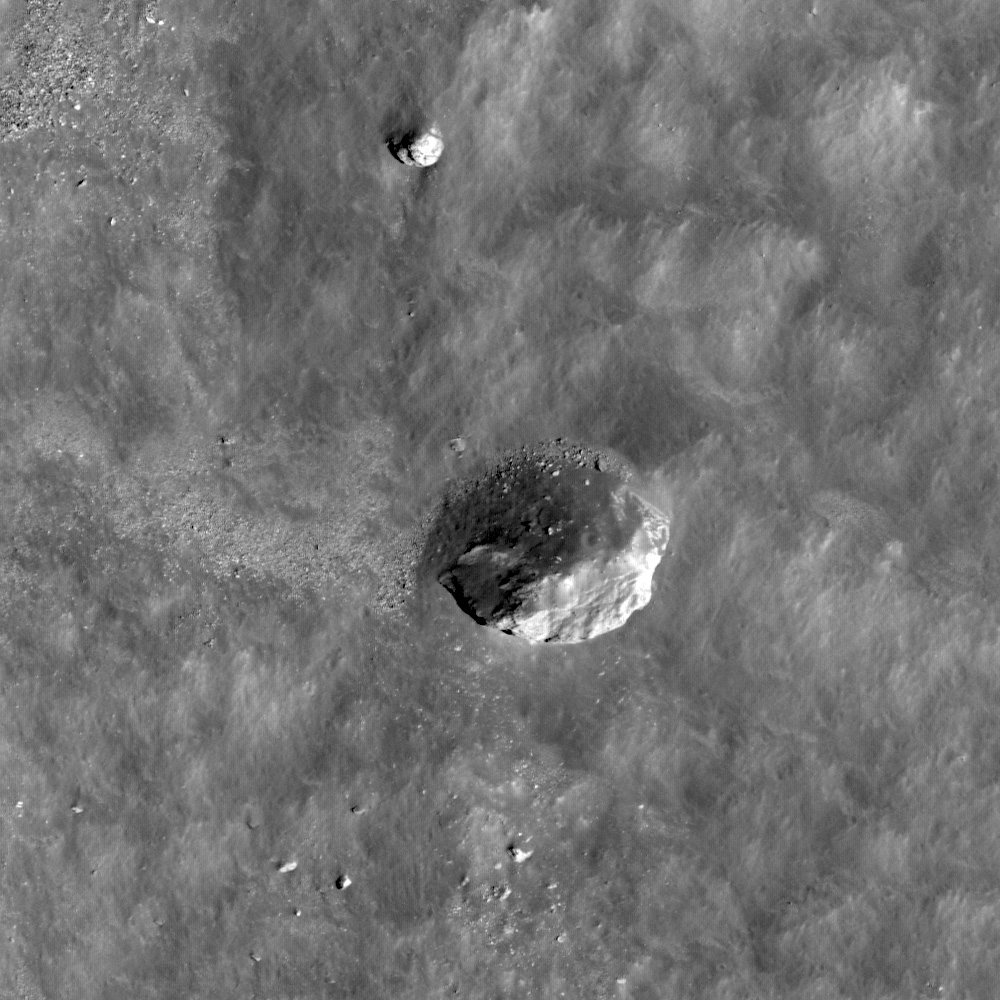

Boulder in Recht Crater

Inside the wall of Recht crater rests a 130 meter long boulder. Image resolution is 0.56 m/px and the incidence angle is 20°.

Recht crater (~19 km in diameter) is located on the lunar farside, at 9.8°N, 124°E. The boulder is located on the northern half of Recht crater’s interior wall and is 130 meters long, or about one and a half times as long as an American football field. Boulder fields on the Moon are common. Large boulder fields are usually part of an ejecta deposit surrounding the parent crater. It is also common for boulders to gather where blocks on a slope are dislodged from the regolith or rock outcrops in a process known as gravity-driven mass wasting. However, the boulder in today’s Featured Image has no boulder trail, so it probably was emplaced at the time of the impact that created Recht crater. After the initial impact, the boulder fell as part of the impact ejecta and, as material on the wall of the crater settled, was partially covered with wall material.

Recht crater is on the far side of the Moon, in the highlands. WAC monochrome 100 m/px mosaic
NASA’s Goddard Space Flight Center built and manages the mission for the Exploration Systems Mission Directorate at NASA Headquarters in Washington. The Lunar Reconnaissance Orbiter Camera was designed to acquire data for landing site certification and to conduct polar illumination studies and global mapping. Operated by Arizona State University, LROC consists of a pair of narrow-angle cameras (NAC) and a single wide-angle camera (WAC). The mission is expected to return over 70 terabytes of image data.

Credit: NASA/GSFC/Arizona State University